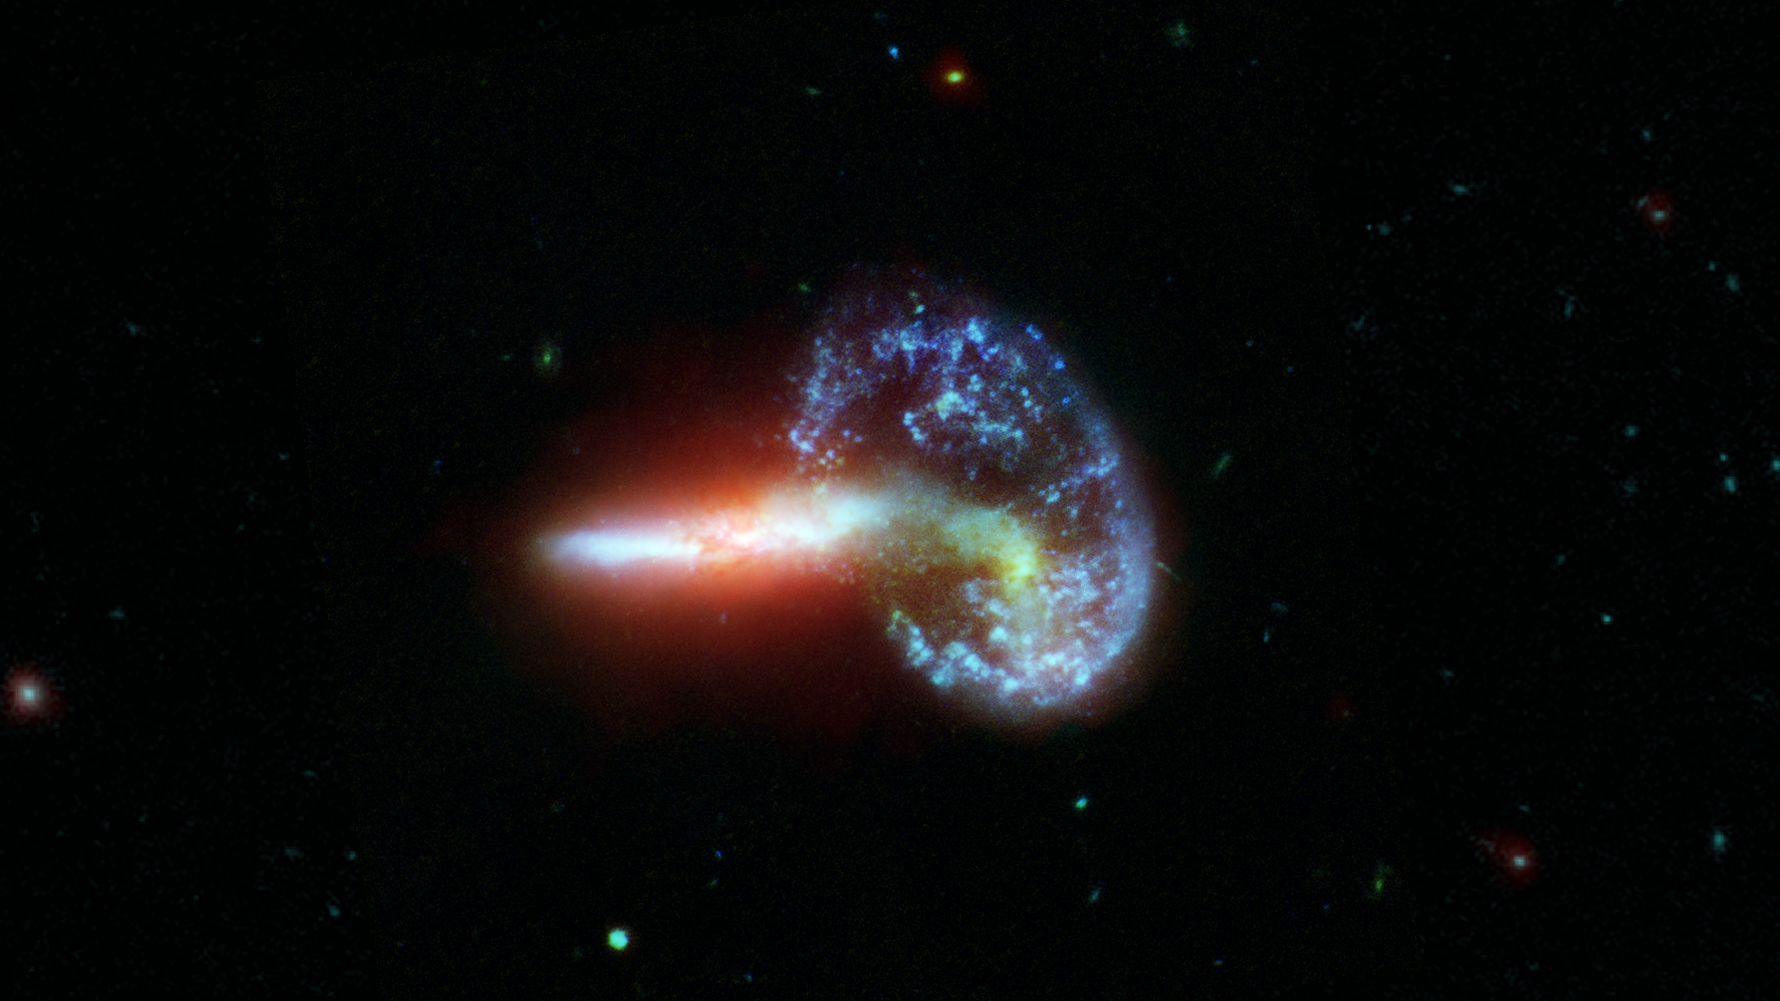

Arp 148 (Visible & Infrared)

This image shows galaxy Arp 148, captured by NASA's Spitzer and Hubble telescopes.

Also known as "Mayall's Object," Arp 148 captures a point in the interaction of two galaxies in which a ring has formed in the wake of their collision. The thick clouds of dusty material in the elongated galaxy (left) glow brightly in the infrared wavelengths of light seen by Spitzer (8 microns, red), while the glow of starlight dominates the visible light data from Hubble (0.3-0.8 microns, blue-green).

Credit: NASA/JPL-Caltech/STScI